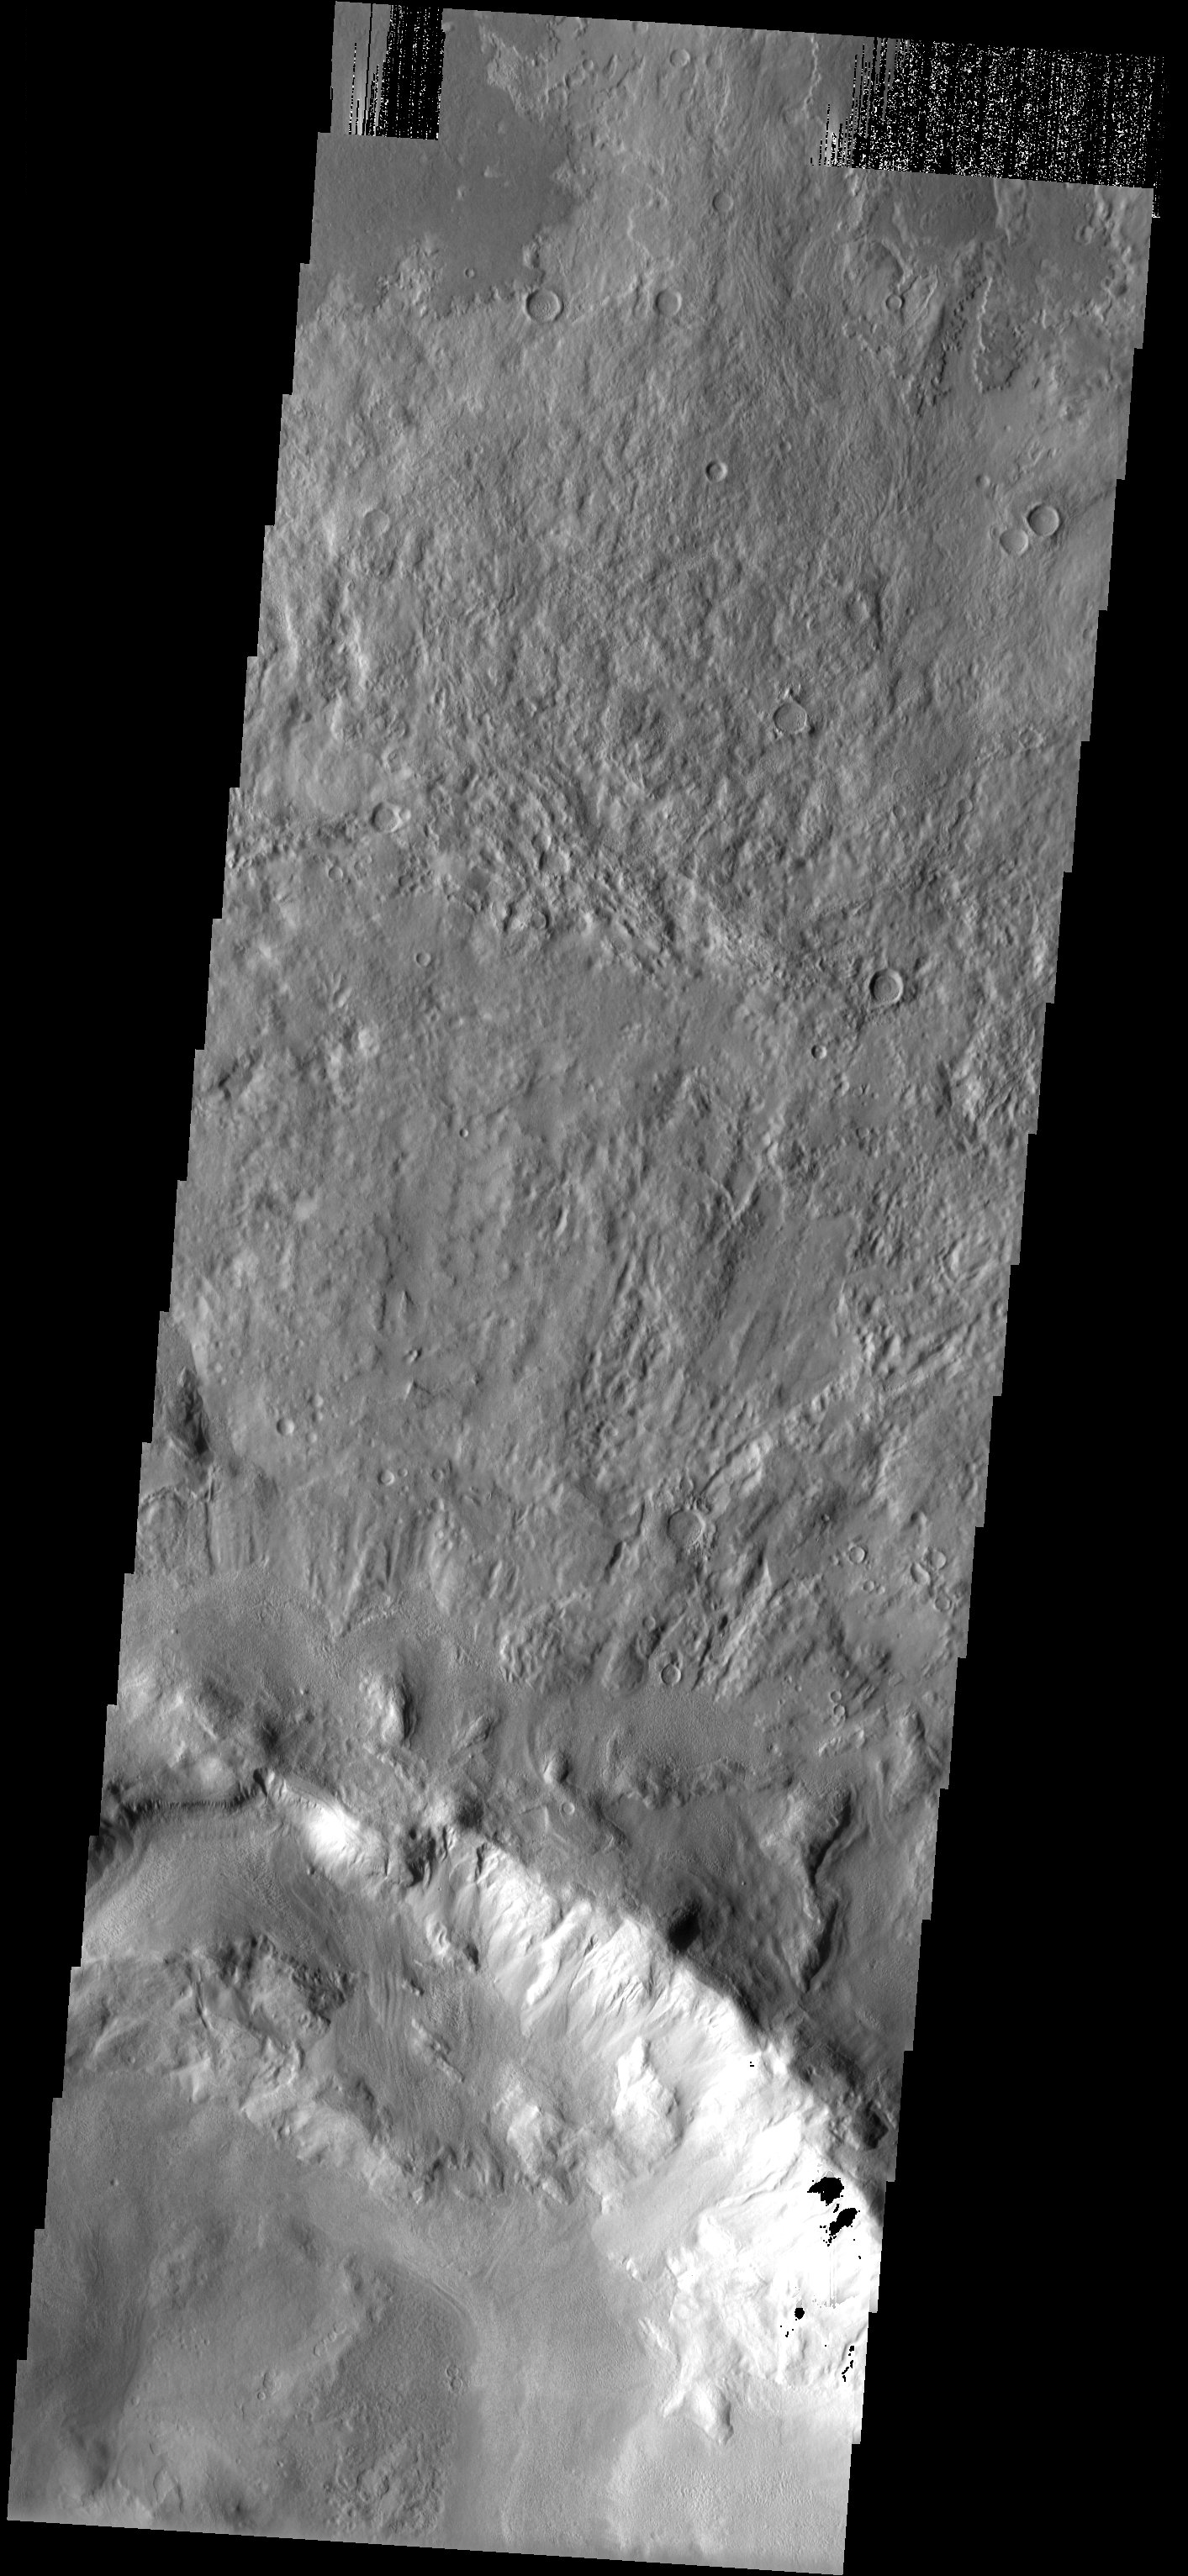

Landslides

The slumping of materials in the walls of this impact crater illustrate the continued erosion of the martian surface. Small fans of debris as well as larger landslides are observed throughout the THEMIS image.

Note: this THEMIS visual image has not been radiometrically nor geometrically calibrated for this preliminary release. An empirical correction has been performed to remove instrumental effects. A linear shift has been applied in the cross-track and down-track direction to approximate spacecraft and planetary motion. Fully calibrated and geometrically projected images will be released through the Planetary Data System in accordance with Project policies at a later time.

NASA’s Jet Propulsion Laboratory manages the 2001 Mars Odyssey mission for NASA’s Office of Space Science, Washington, D.C. The Thermal Emission Imaging System (THEMIS) was developed by Arizona State University, Tempe, in collaboration with Raytheon Santa Barbara Remote Sensing. The THEMIS investigation is led by Dr. Philip Christensen at Arizona State University. Lockheed Martin Astronautics, Denver, is the prime contractor for the Odyssey project, and developed and built the orbiter. Mission operations are conducted jointly from Lockheed Martin and from JPL, a division of the California Institute of Technology in Pasadena.

Image information: VIS instrument. Latitude 40.9, Longitude 120.5 East (239.5 West). 19 meter/pixel resolution.

Credit: NASA/JPL/Arizona State University